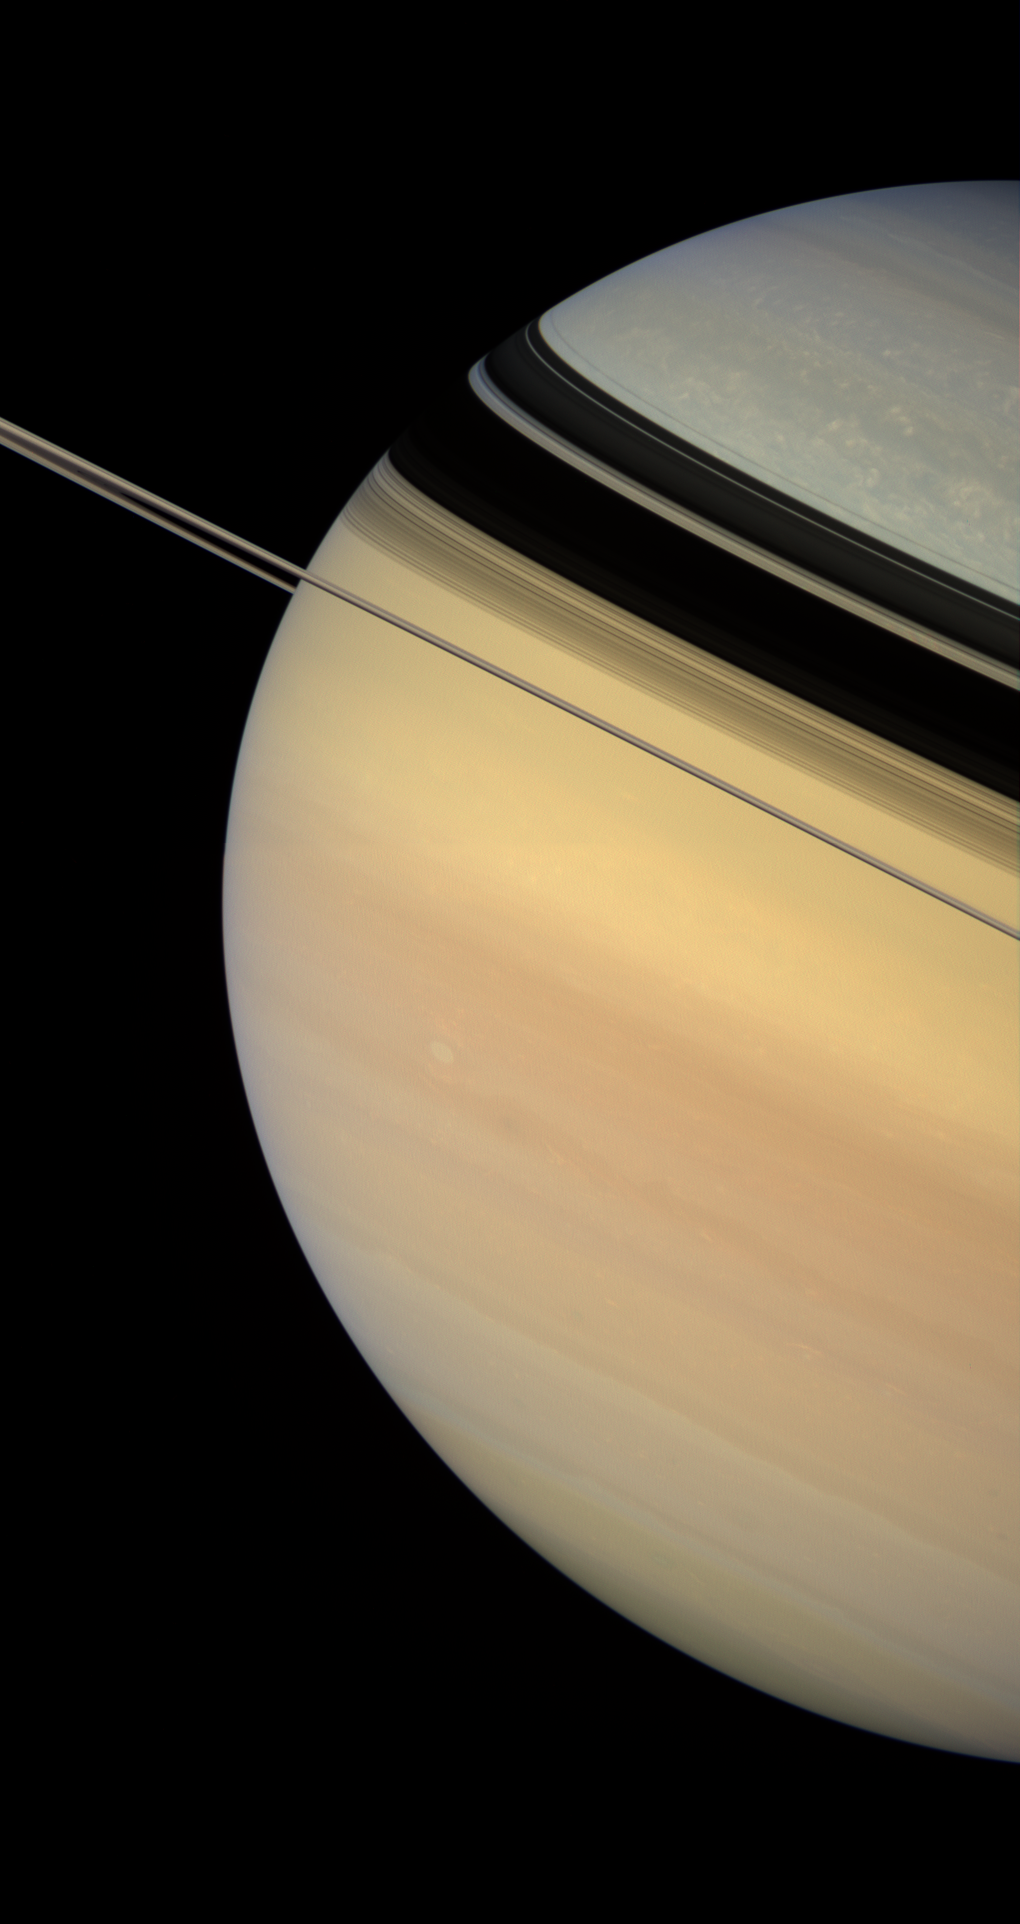

Tourniquet Shadows

Dark and sharply defined ring shadows appear to constrict the flow of color from Saturn’s warmly hued south to the bluish northern latitudes.

Scientists studying Saturn are not yet sure about the precise cause of the color change from north to south. NASA Voyager spacecraft flybys witnessed a more evenly painted planet in the early 1980s, when Saturn was closer to equinox. However, the bluish color was readily apparent upon Cassini’s approach to the planet in late 2003, when Saturn was just coming out of its northern hemisphere winter. Scientists have speculated that the color is due to seasonal effects on the atmosphere.

Aside from the color differences, the cloud morphology is quite different in the polar regions compared to the mid-latitudes. Bright, isolated clouds dot the high latitudes, while Saturn’s middle is characterized by flowing cloud bands and the occasional bright or dark vortex.

This view looks toward the lit side of the rings from about half a degree below the ring plane.

Images taken using red, green and blue spectral filters were combined to create this natural-color view. The images were obtained with the Cassini spacecraft wide-angle camera on Feb. 4, 2007, at a distance of approximately 1.2 million kilometers (700,000 miles) from Saturn. Image scale is 67 kilometers (42 miles) per pixel.

The Cassini-Huygens mission is a cooperative project of NASA, the European Space Agency and the Italian Space Agency. The Jet Propulsion Laboratory, a division of the California Institute of Technology in Pasadena, manages the mission for NASA’s Science Mission Directorate, Washington, D.C. The Cassini orbiter and its two onboard cameras were designed, developed and assembled at JPL. The imaging operations center is based at the Space Science Institute in Boulder, Colo.

Credit: NASA/JPL/Space Science Institute